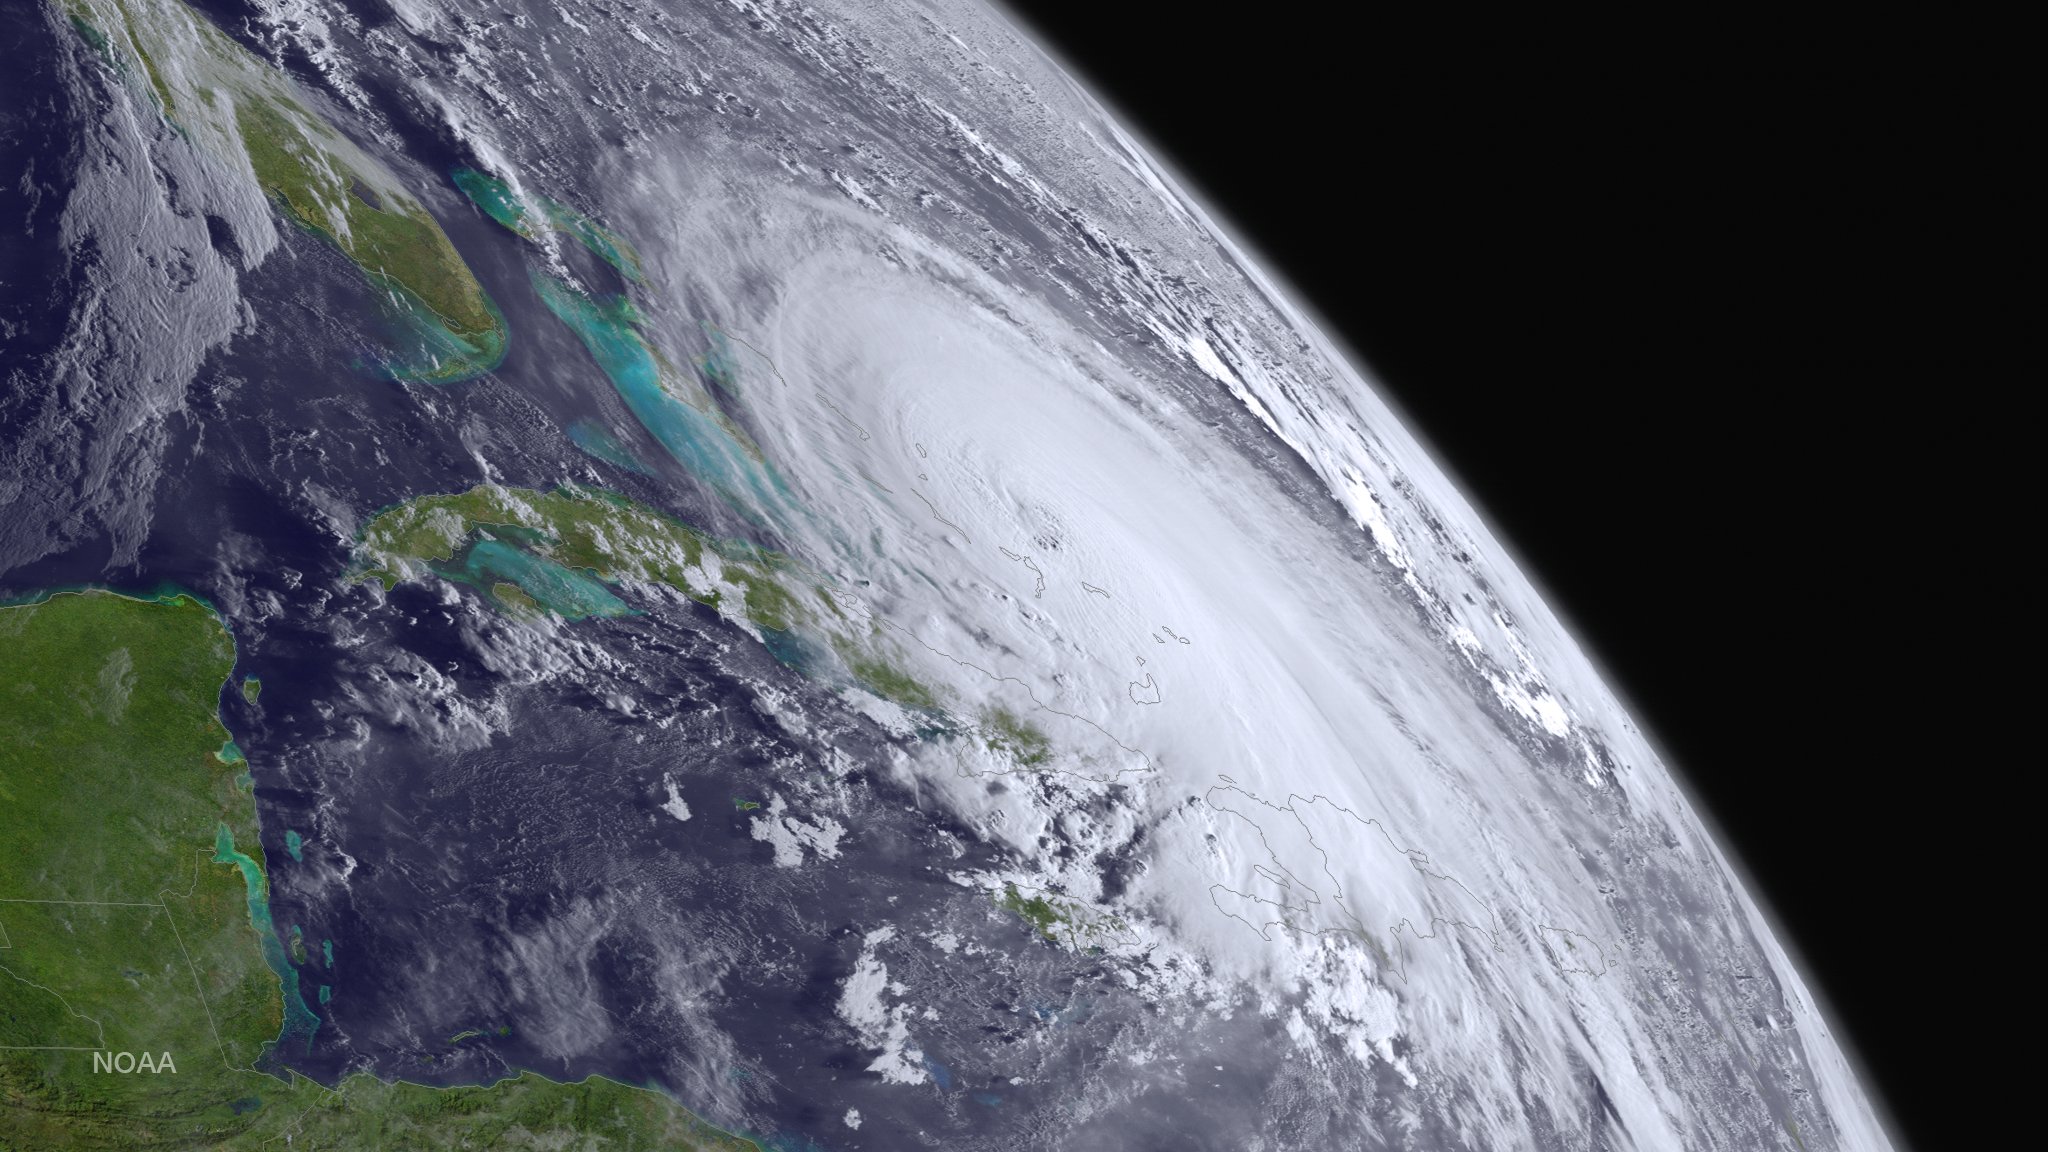

Hurricane Joaquin Seen From GOES West

Major Hurricane Joaquin is shown at the far eastern periphery of the GOES West satellite's full disk extent, taken at 1200Z on October 1, 2015.

Credit: NASA/NOAA via NOAA Environmental Visualization Laboratory